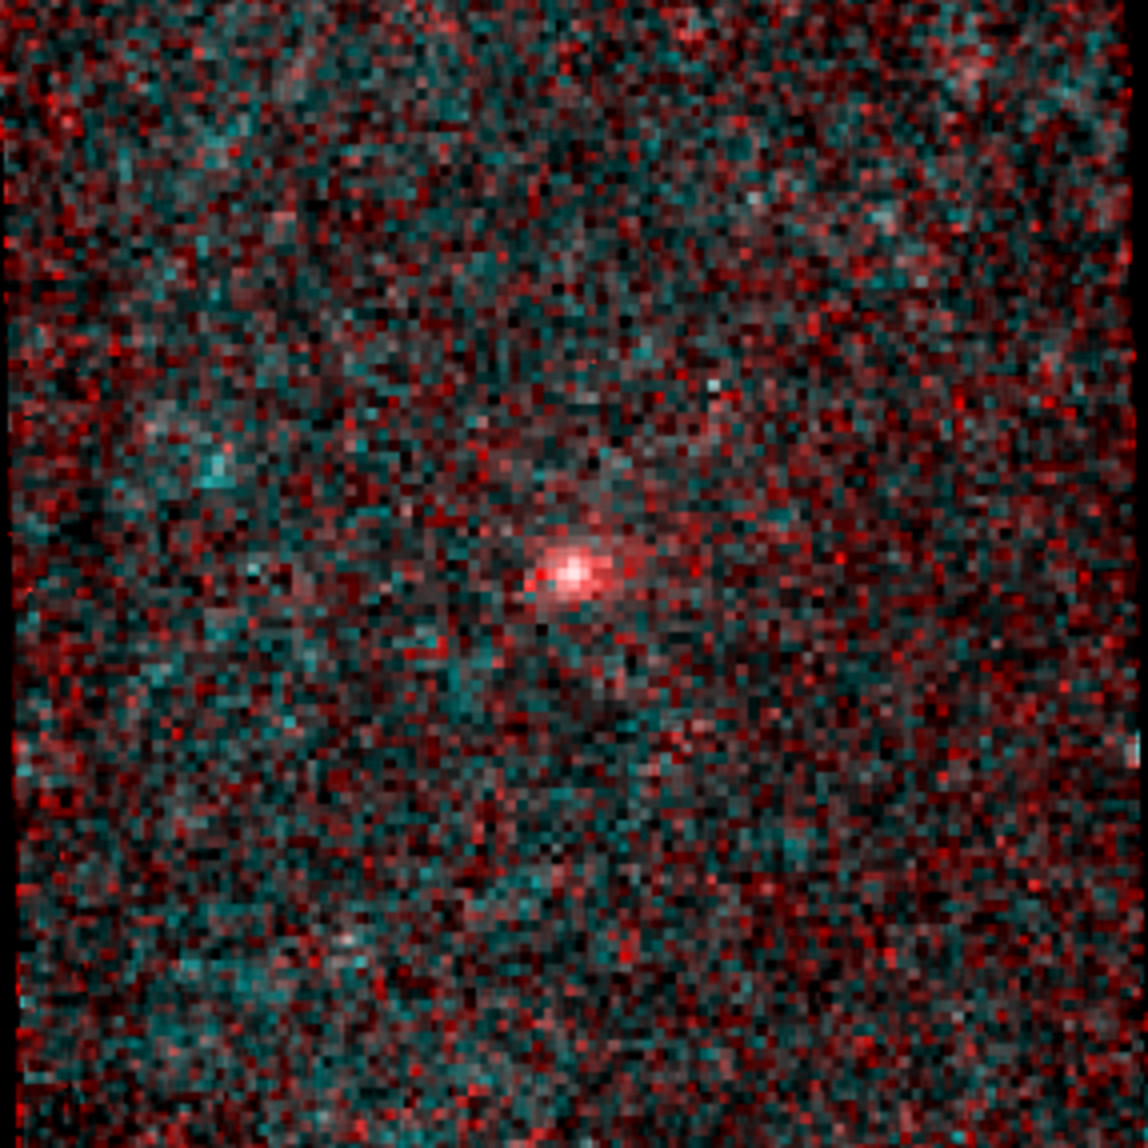

An Infrared portrait of Comet NEOWISE (C/2014 C3)

Comet NEOWISE was first observed by NASA’s Near-Earth Object Wide-field Infrared Survey Explorer (NEOWISE) spacecraft on Valentine’s Day, 2014. This heat-sensitive infrared image was made by combining six exposures taken by the NEOWISE mission of the newly discovered comet. The image shows 1/20th of a degree of sky on a side, or about 155,000 miles (250,000 kilometers) at the comet’s distance. The NEOWISE mission searches for asteroids and comets using two infrared wavelength channels. The shorter wavelength, at 3.4 microns [or millionths of a meter], is mapped to cyan and the longer wavelength, at 4.6 microns [or millionths of a meter], is shown in red. The tail of the comet NEOWISE extends about 25,000 miles (40,000 kilometers) to the right in the image.

JPL manages NEOWISE for NASA’s Science Mission Directorate at the agency’s headquarters in Washington. The Space Dynamics Laboratory in Logan, Utah, built the science instrument. Ball Aerospace & Technologies Corp. of Boulder, Colo., built the spacecraft. Science operations and data processing take place at the Infrared Processing and Analysis Center at the California Institute of Technology in Pasadena. Caltech manages JPL for NASA.

Credit: NASA/JPL-Caltech